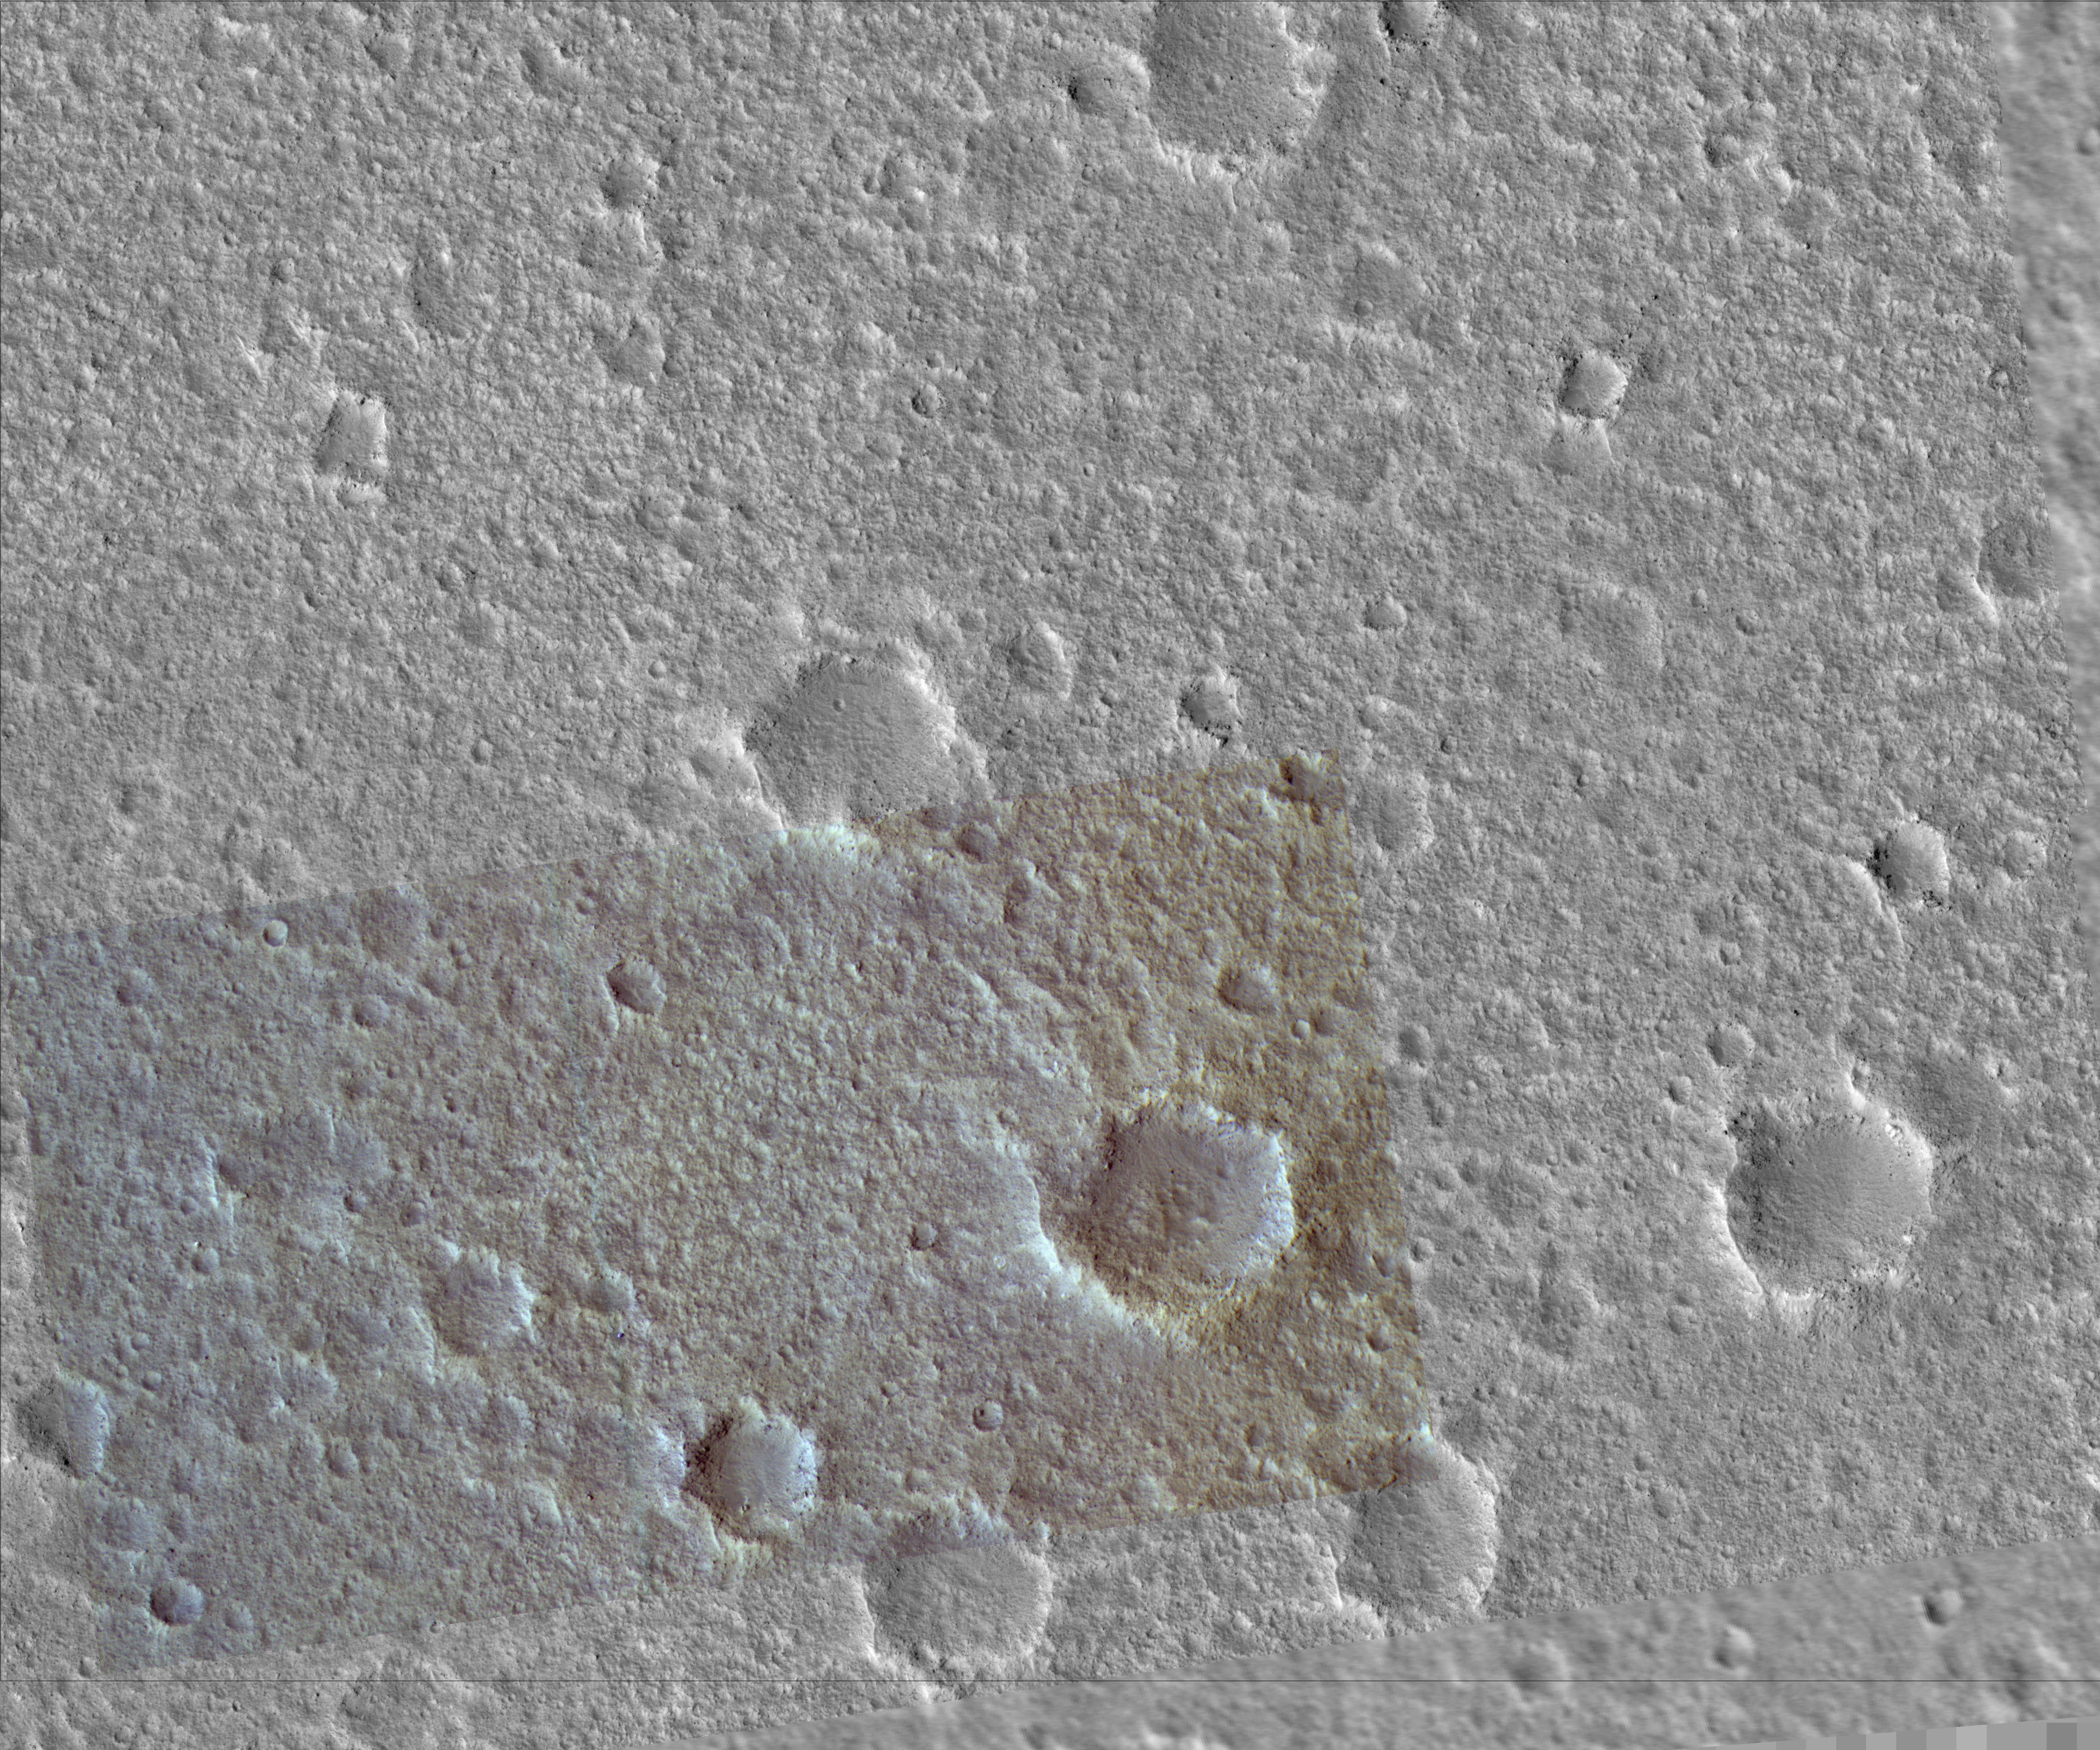

Viking Lander 1 (Thomas A. Mutch Memorial Station) Imaged from Orbit

Annotated Version

Viking 1 Back ShellViking 1 Heat ShieldViking 1 Lander
NASA’s Viking Lander 1 touched down in western Chryse Planitia on July 20, 1976. The lander, which has a diameter of about 3 meters (10 feet), has been precisely located in this image from the High Resolution Imaging Science Experiment camera on NASA’s Mars Reconnaissance Orbiter. Also, likely locations have been found for the heat shield, back shell, and parachute attached to the back shell. The lander location has been confirmed by overlaying the lander-derived topographic contours on the high-resolution camera’s image, which provides an excellent match. Viking Lander 1 was one element of an ambitious mission to study Mars, with a four-spacecraft flotilla consisting of two orbiters and two landers. Four cutouts from this image are shown. The first is an overview showing the relative locations of the lander and candidate back shell and heat shield, and the others are enlargements of each of these components. Large boulders, dunes, and other features visible in Lander images can be located in the image.

A prime motivation for early viewing of these Viking sites is to calibrate imagery taken from orbit with the data previously acquired by the landers. In particular, determining what sizes of rocks can be seen from Mars Reconnaissance Orbiter aids the interpretation of data now being taken to characterize sites for future landers, such as the Phoenix Mars Lander mission to be launched in 2007.

Images from the High Resolution Imaging Science Experiment and additional information about the Mars Reconnaissance Orbiter are available online at: http://www.nasa.gov/mro or http://HiRISE.lpl.arizona.edu.

For information about NASA and agency programs on the Web, http://www.nasa.gov.

NASA’s Jet Propulsion Laboratory, a division of the California Institute of Technology in Pasadena, manages the Mars Reconnaissance Orbiter for NASA’s Science Mission Directorate, Washington. Lockheed Martin Space Systems is the prime contractor for the project and built the spacecraft. The High Resolution Imaging Science Experiment camera was built by Ball Aerospace Corporation and is operated by the University of Arizona.

Credit: NASA/JPL-Caltech/University of Arizona